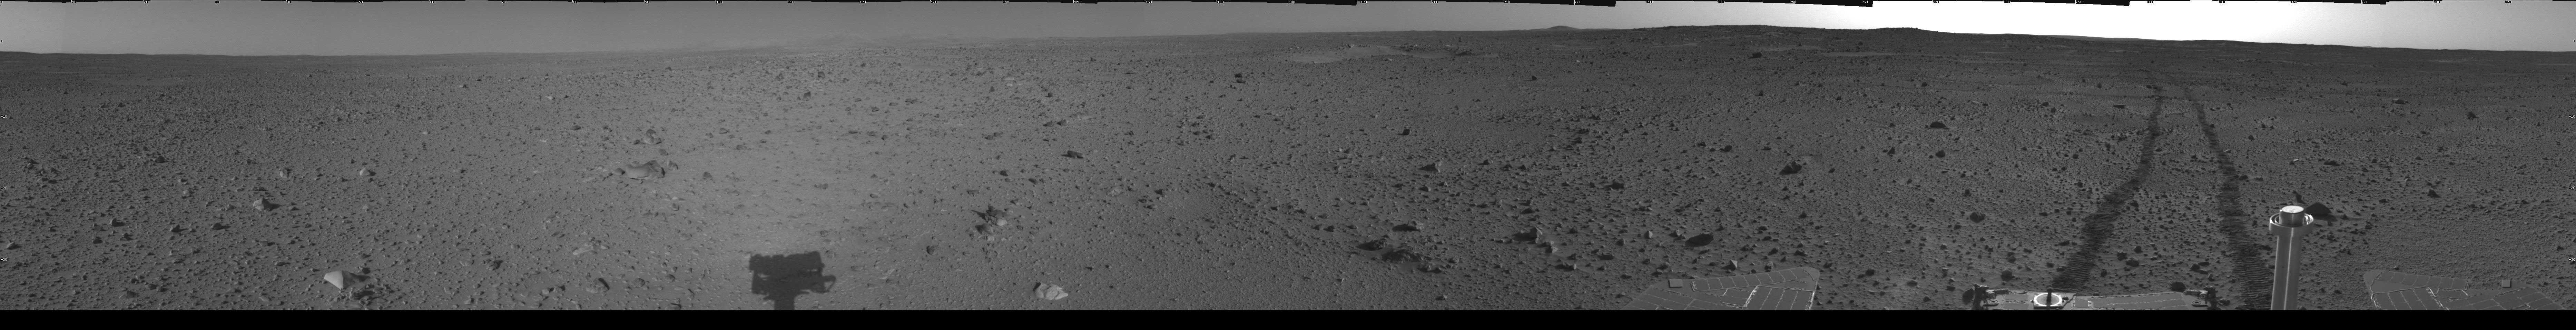

Spirit’s View on Sol 110

This cylindrical-projection mosaic was assembled from images taken by the navigation camera on the Mars Exploration Rover Spirit on sol 110 (April 24, 2004) at a region dubbed “site 35.” Spirit is sitting approximately 33 meters (100 feet) away from the northeast rim of “Missoula” crater.

Credit: NASA/JPL